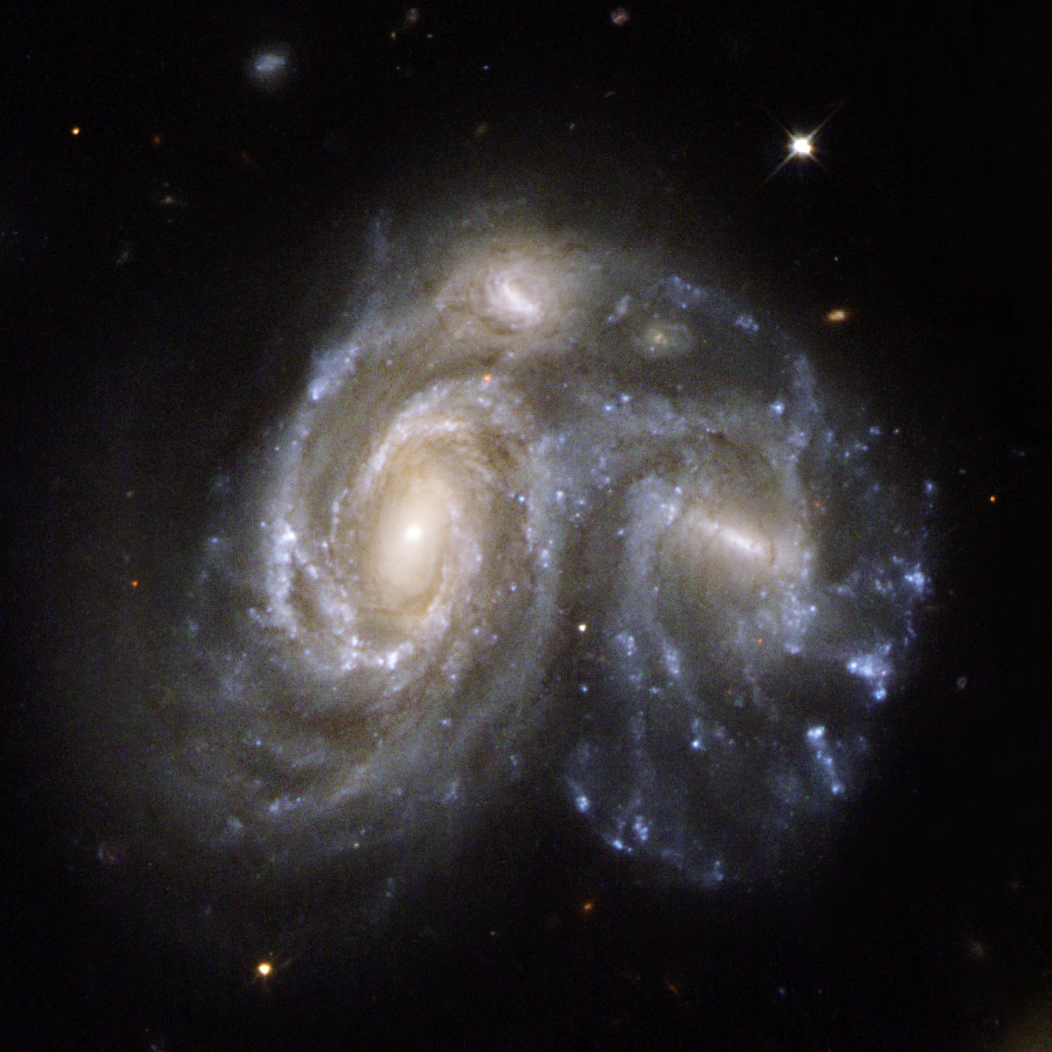

Collision Between Two Spiral Galaxies

NGC 6050/IC 1179 (Arp 272) is a remarkable collision between two spiral galaxies, NGC 6050 and IC 1179, and is part of the Hercules Galaxy Cluster, located in the constellation of Hercules. The galaxy cluster is part of the Great Wall of clusters and superclusters, the largest known structure in the Universe. The two spiral galaxies are linked by their swirling arms. Arp 272 is located some 450 million light-years away from Earth and is the number 272 in Arp’s Atlas of Peculiar Galaxies.

This image is part of a large collection of 59 images of merging galaxies taken by the Hubble Space Telescope and released on the occasion of its 18th anniversary on 24th April 2008. It was taken by the telescope’s Wide Field and Planetary Camera 2, which was designed and built by JPL.

Credit: NASA, ESA, the Hubble Heritage Team (STScI/AURA)-ESA/Hubble Collaboration, and K. Noll (STScI)